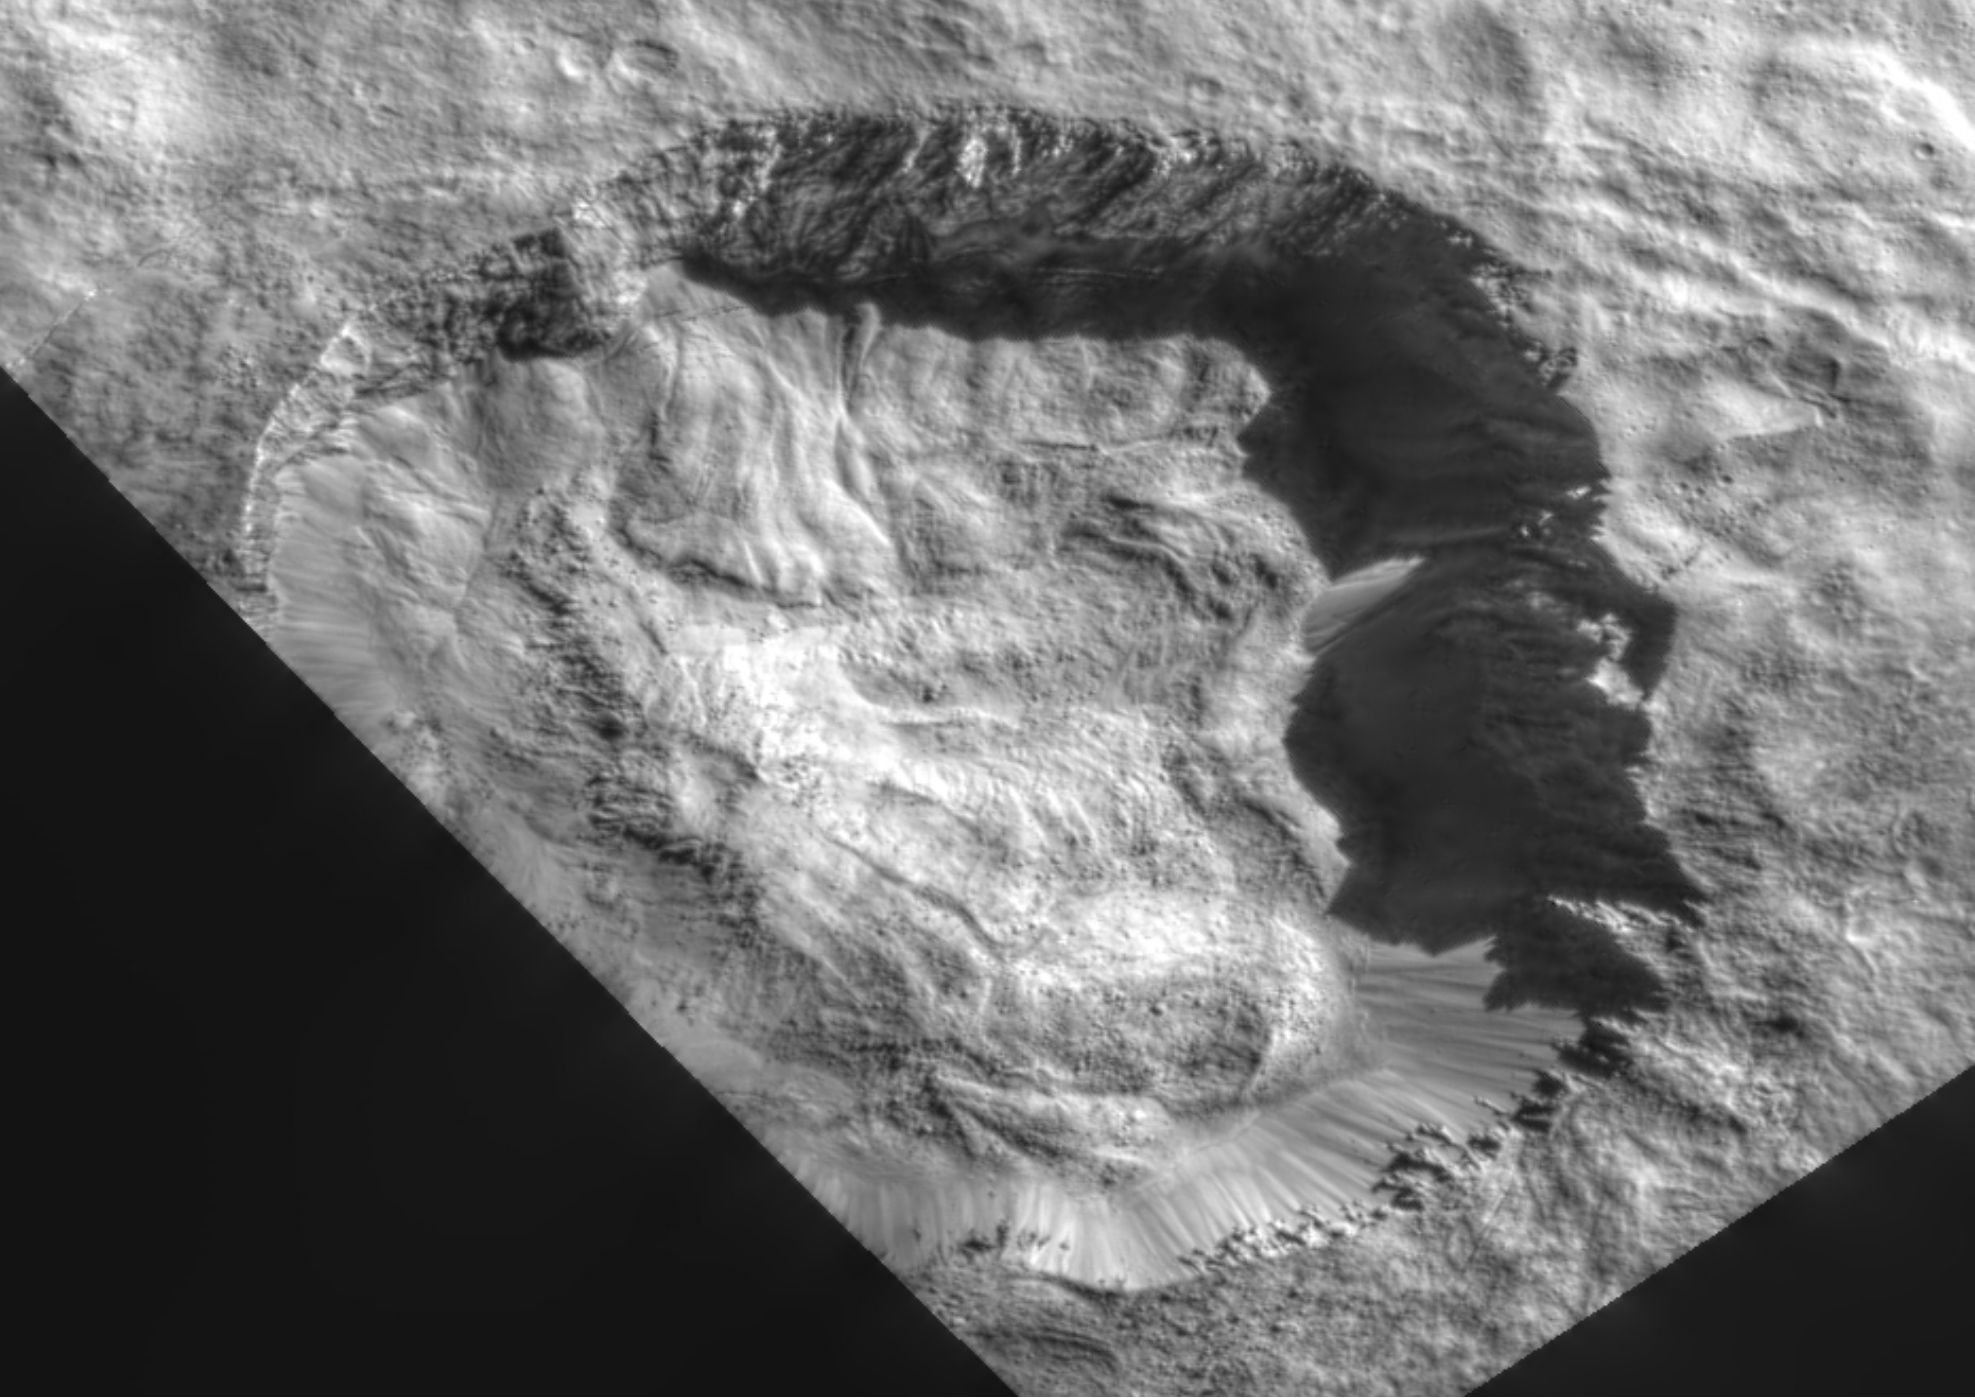

Juling Crater’s Floor

This view from NASA’s Dawn mission shows the floor of Ceres’ Juling Crater. The crater floor shows evidence of the flow of ice and rock, similar to rock glaciers in Earth’s polar regions.

Dawn acquired the picture with its framing camera on April 30, 2016.

Updated on March 19, 2018 at 2:45 p.m. to correct date of imaging.

Dawn’s mission is managed by JPL for NASA’s Science Mission Directorate in Washington. Dawn is a project of the directorate’s Discovery Program, managed by NASA’s Marshall Space Flight Center in Huntsville, Alabama. UCLA is responsible for overall Dawn mission science. Orbital ATK Inc., in Dulles, Virginia, designed and built the spacecraft. The German Aerospace Center, Max Planck Institute for Solar System Research, Italian Space Agency and Italian National Astrophysical Institute are international partners on the mission team.

Credit: NASA/JPL-Caltech/UCLA/MPS/DLR/IDA/ASI/INAF